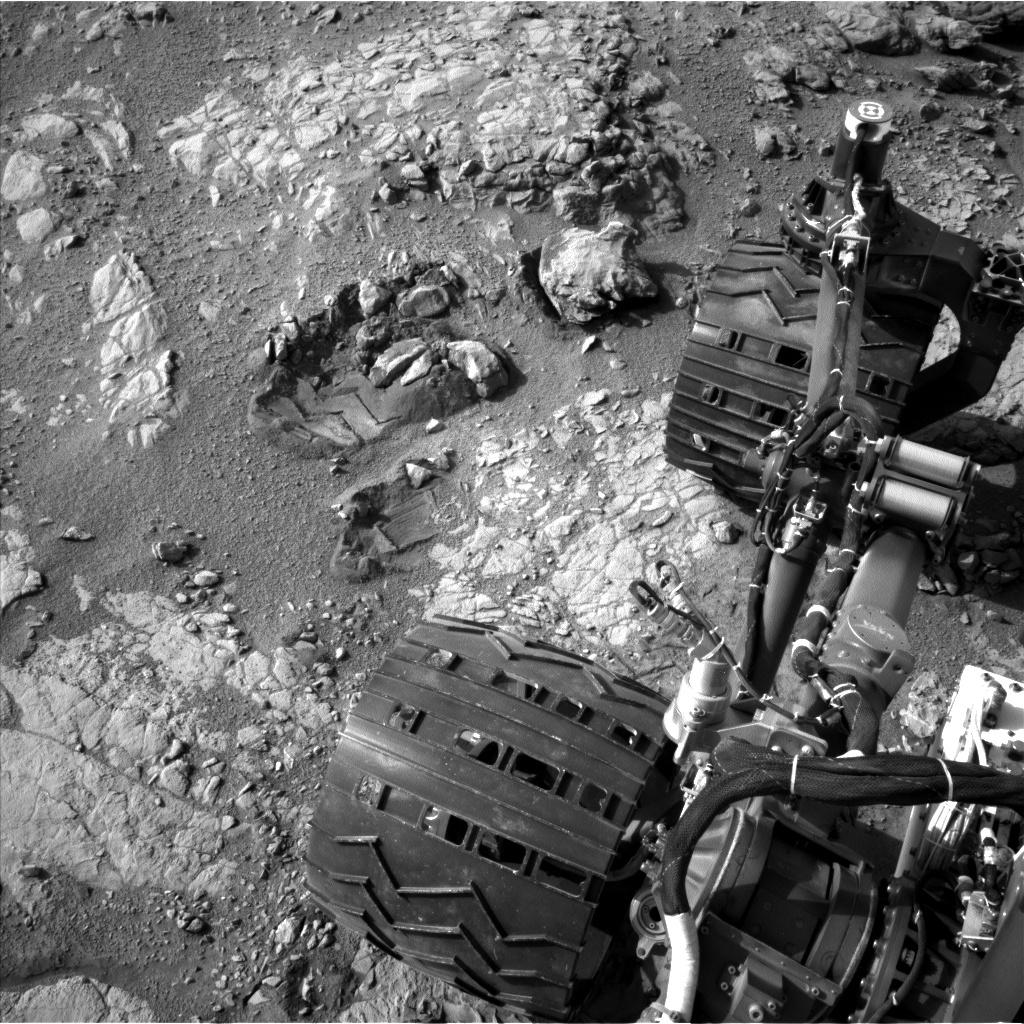

View From Camera Not Used During Curiosity's First Six Months on Mars

This view of Curiosity's left-front and left-center wheels and of marks made by wheels on the ground in the "Yellowknife Bay" area comes from one of six cameras used on Mars for the first time more than six months after the rover landed. The left Navigation Camera (Navcam) linked to Curiosity's B-side computer took this image during the 223rd Martian day, or sol, of Curiosity's work on Mars (March 22, 2013). The wheels are 20 inches (50 centimeters) in diameter. Curiosity carries a pair of main computers, redundant to each other, in order to have a backup available if one fails. Each of the computers, A-side and B-side, also has other redundant subsystems linked to just that computer. Curiosity operated on its A-side from before the August 2012 landing until Feb. 28, when engineers commanded a switch to the B-side in response to a memory glitch on the A-side. One set of activities after switching to the B-side computer has been to check the six engineering cameras that are hard-linked to that computer. The rover's science instruments, including five science cameras, can each be operated by either the A-side or B-side computer, whichever is active. However, each of Curiosity's 12 engineering cameras is linked to just one of the computers. The engineering cameras are the Navigation Camera (Navcam), the Front Hazard-Avoidance Camera (Front Hazcam) and Rear Hazard-Avoidance Camera (Rear Hazcam). Each of those three named cameras has four cameras as part of it: two stereo pairs of cameras, with one pair linked to each computer. Only the pairs linked to the active computer can be used, and the A-side computer was active from before landing, in August, until Feb. 28. All six of the B-side engineering cameras have been used during March 2013 and checked out OK.

Credit: NASA/JPL-Caltech